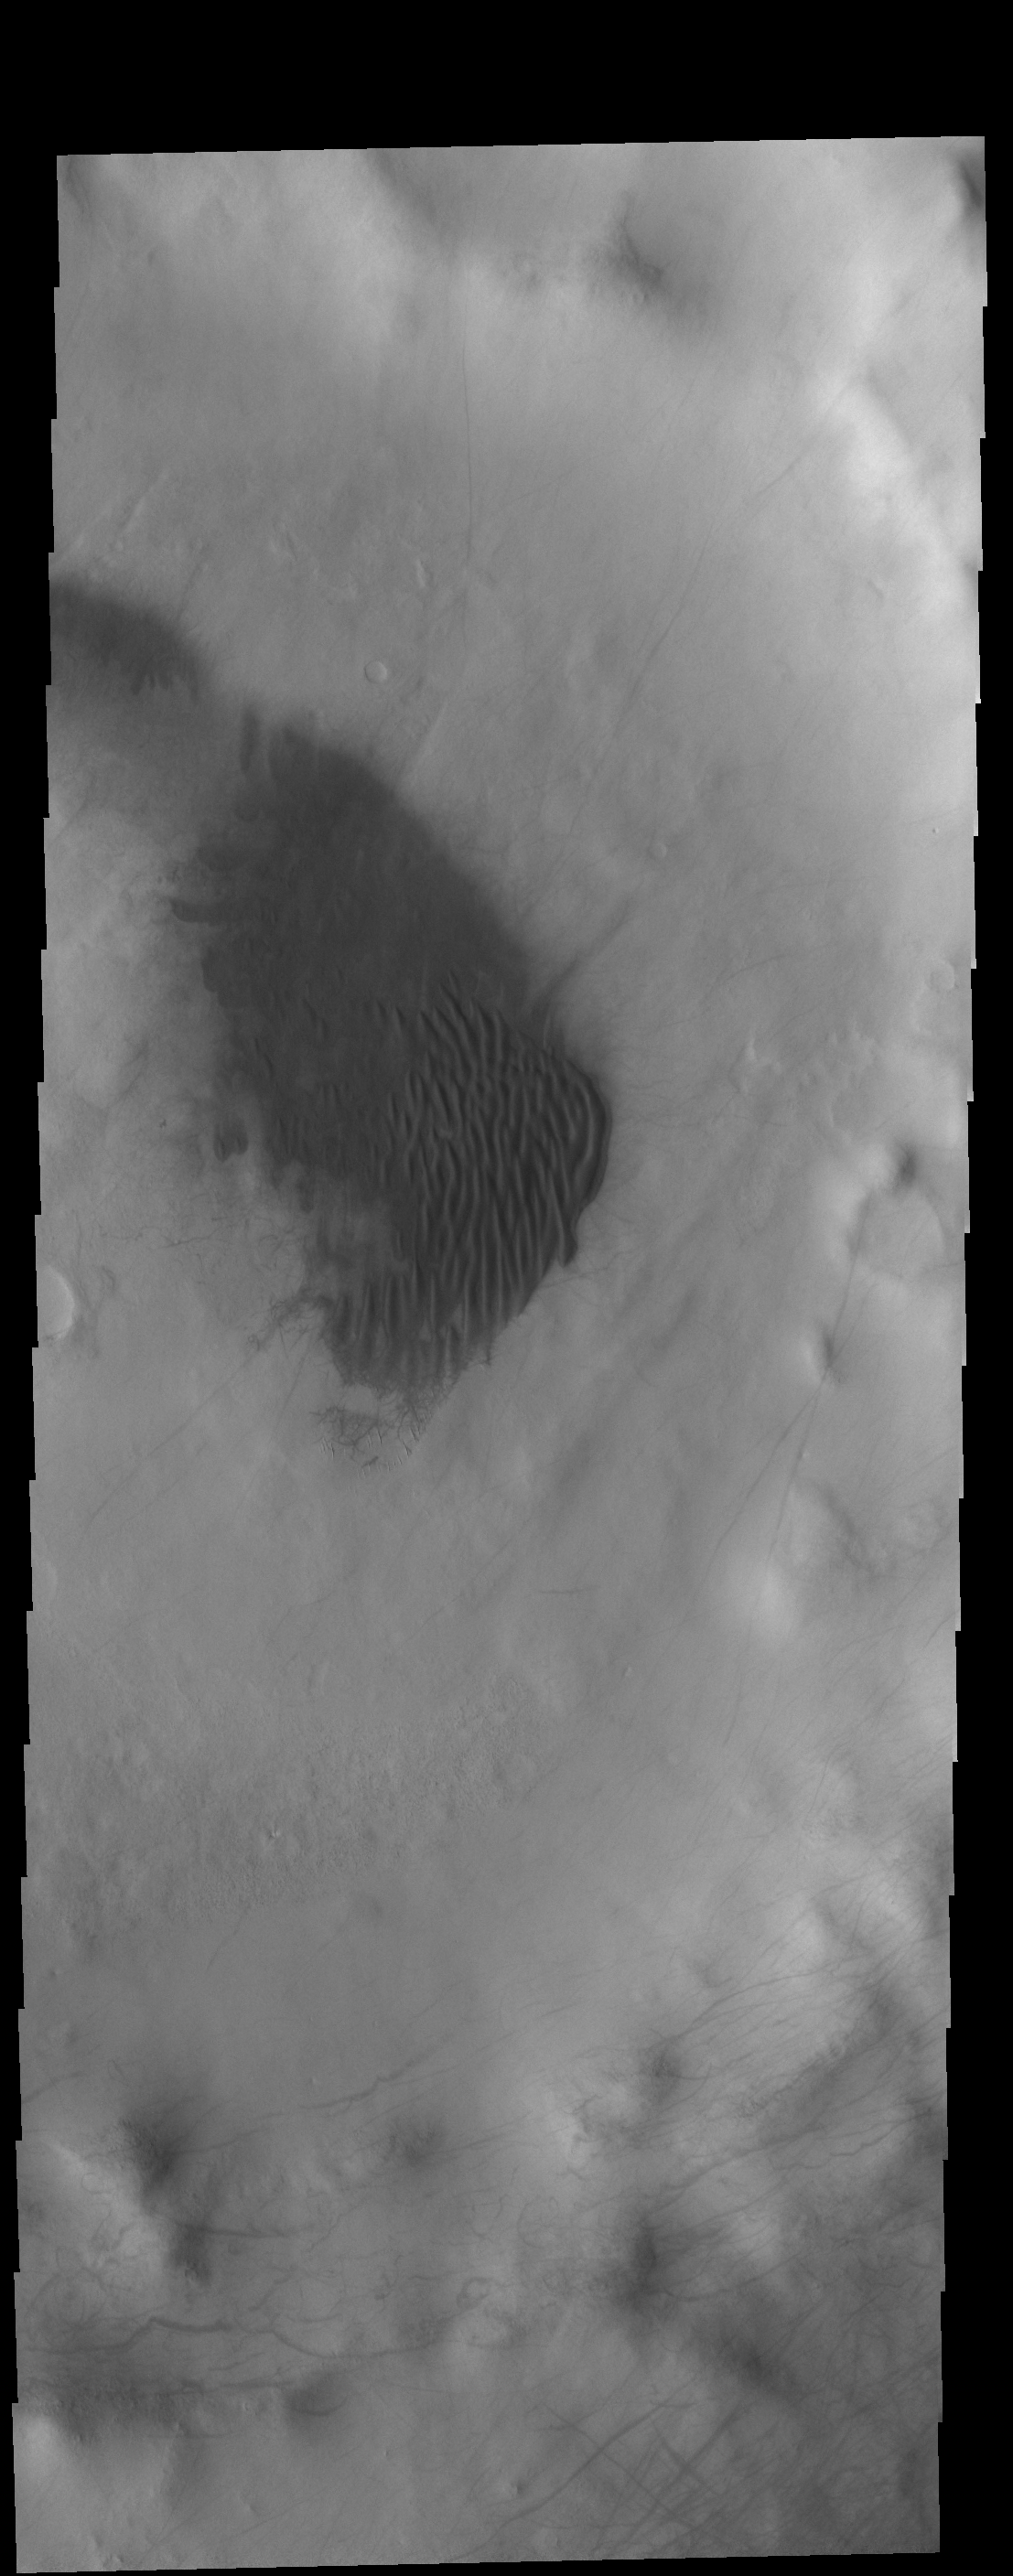

Southern Dunes

Today’s VIS image shows a field on dunes on the floor of an unnamed crater in southern Terra Sirenum. The tracks of dust devils can be seen elsewhere on the crater floor, as well as on the crater rim.

Credit: NASA/JPL-Caltech/ASU